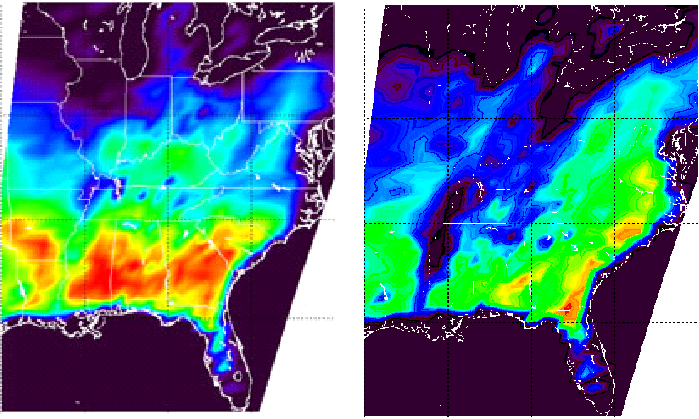

Flooding Resulting From Hurricane Isidore, Comparing Data from September 12 and 28, 2002

Extent of Flooding due to Hurricane Isidore revealed in images from the Atmospheric Infrared Sounding System (AIRS) on Aqua

Tropical Storm Isidore was born in mid-September north of Venezuela. It subsequently hit Mexico’s Yucatan Peninsula as a Category 3 hurricane and came ashore near New Orleans on September 26th packing winds just below hurricane strength. Around the time of September 27, the storm was downgraded to a tropical depression as the system moved into Tennessee.

At the time the Aqua spacecraft first passed over Isidore, it was classified as a Category 3 (possibly 4) hurricane, with minimum pressure of 934 mbar, maximum sustained wind speeds of 110 knots (gusting to 135) and an eye diameter of 20 nautical miles. Isidore was later downgraded to a Tropical Storm and then a Tropical Depression as it lost energy.

Figures 1 and 2, two images from the National Oceanic and Atmospheric Administration’s Geostationary Operational Environmental Satellites show no significant weather systems over the southeastern United States on September 12 and September 28 (16 days apart). However, the microwave component of the Atmospheric Infrared Sounder Experiment on NASA’s Aqua spacecraft shows a striking difference. The difference in the two microwave images (figures 3 and 4) from the AIRS Advanced Microwave Sounding Unit is primarily due to flooding after Tropical Storm Isidore. Water has a very low surface emissivity at this frequency, and that causes surface water to appear very cold (even though it is not). Land appears relatively warm (well above freezing – 273 K, even at night as seen is these images), but if there is standing water, the apparent temperature drops precipitously. Figure 4, taken just about a day after the remnants of Isidore passed over the southeast, shows heavy flooding along the Mississippi, especially in the states of Mississippi and Tennessee, but other states are also affected. The spatial resolution of the AMSU-A instrument is relatively large (each measurement spot is about 25 miles in diameter at the center of the swath), but the enormous thermal contrast in the microwave between land and water makes even small flooded areas stand out.

Figure 5: Difference image, 9/12 and 9/28)

The Aqua spacecraft has an exact 16-day repeat cycle, that is why the pre-Isidore image is 16 days prior to the post-Isidore image. They have exactly the same coverage, which makes it possible to obtain a difference image (figure 5). The difference image is the difference between the September 28 and September 12 images shown. In the difference image, white indicates no difference at all, green is very little difference, blue/purple indicates primarily heavy flooding. Red indicates warming likely due to warmer weather. (The straight lines on the right and left edges of the difference image are caused by slight differences between the two repeat passes of Aqua).

About AIRS
The Atmospheric Infrared Sounder, AIRS, in conjunction with the Advanced Microwave Sounding Unit, AMSU, senses emitted infrared and microwave radiation from Earth to provide a three-dimensional look at Earth’s weather and climate. Working in tandem, the two instruments make simultaneous observations all the way down to Earth’s surface, even in the presence of heavy clouds. With more than 2,000 channels sensing different regions of the atmosphere, the system creates a global, three-dimensional map of atmospheric temperature and humidity, cloud amounts and heights, greenhouse gas concentrations, and many other atmospheric phenomena. Launched into Earth orbit in 2002, the AIRS and AMSU instruments fly onboard NASA’s Aqua spacecraft and are managed by NASA’s Jet Propulsion Laboratory in Pasadena, Calif., under contract to NASA. JPL is a division of the California Institute of Technology in Pasadena.

Credit: NASA/JPL